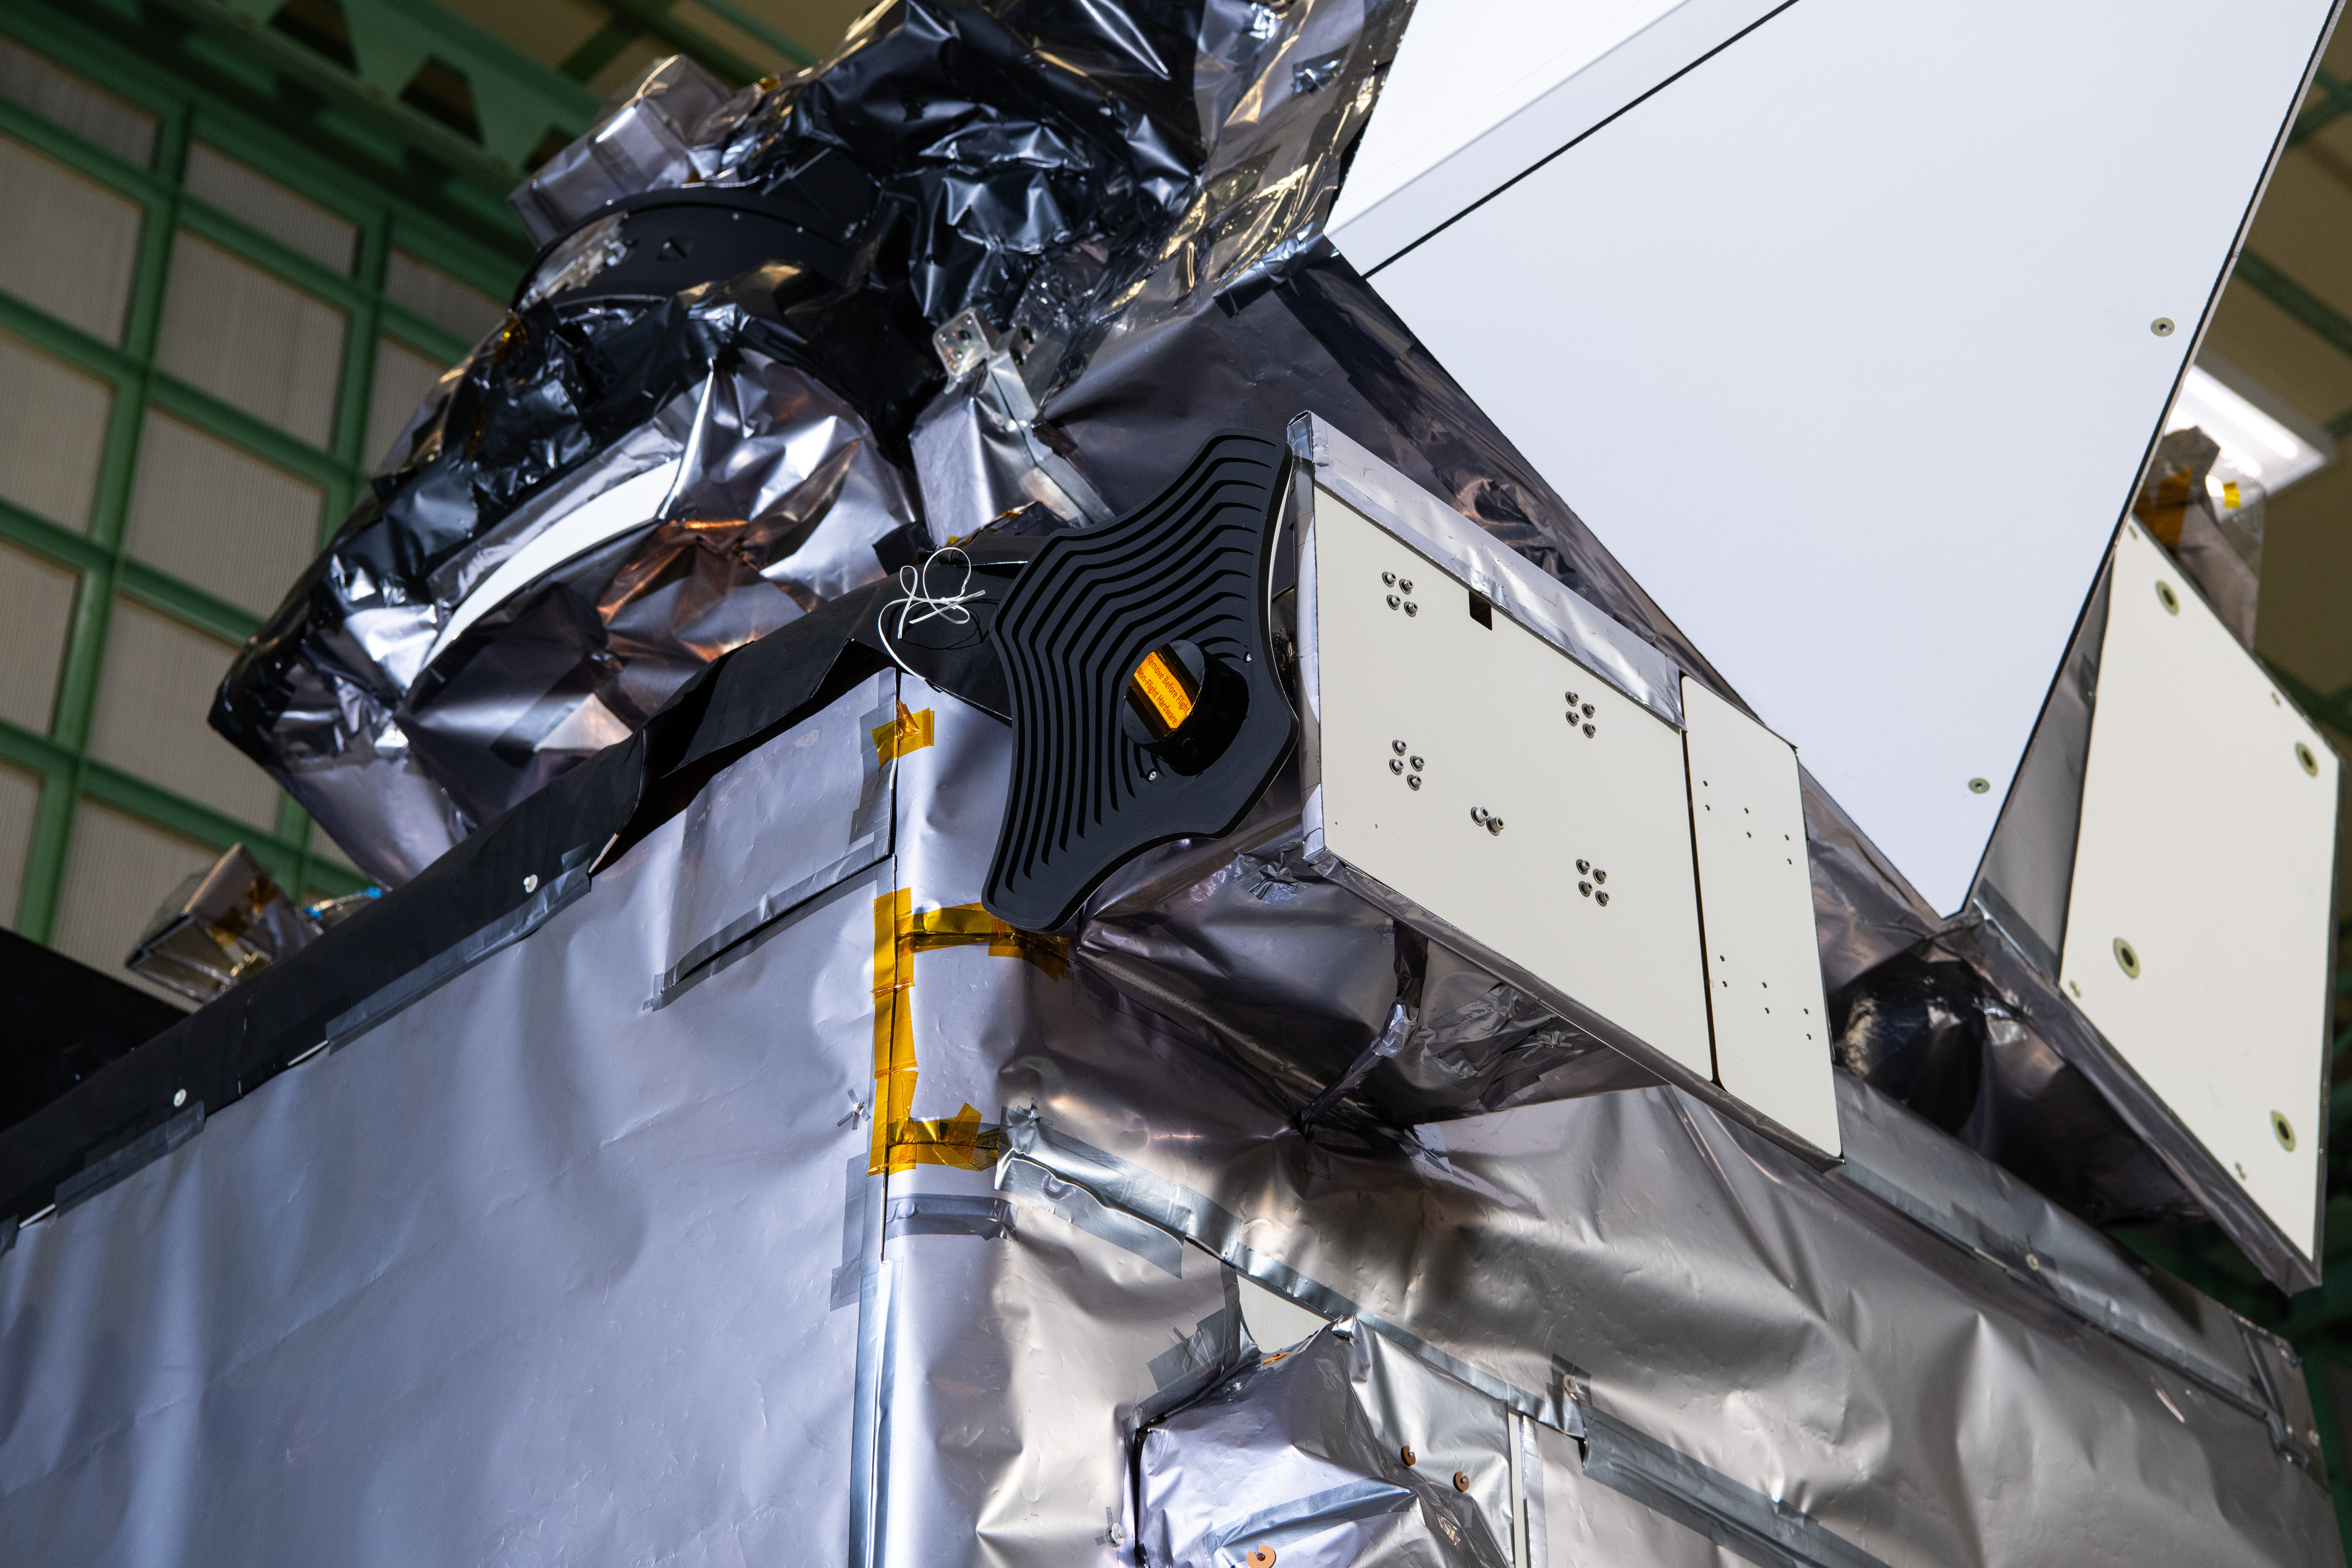

The Hyper-Angular Rainbow Polarimeter #2 (HARP2) instrument on The Plankton, Aerosol, Cloud, ocean Ecosystem (PACE) in the clean room at NASA's Goddard Space Flight Center in Greenbelt, Maryland on October 31st, 2023. HARP2 is one of three instruments on NASA's PACE observatory, it was designed and built by UMBC's Earth and Space Institute. PACE's unprecedented spectral coverage will provide the first-ever global measurements designed to identify phytoplankton community composition. The mission will make global ocean color measurements, using the Ocean Color Instrument (OCI), to provide extended data records on ocean ecology and global biogeochemistry along with polarimetry measurements, using the Spectro-polarimeter for Planetary Exploration (SPEXone) and the Hyper Angular Research Polarimeter (HARP2) to provide extended data records on clouds and aerosols. The Earth-observing satellite mission, built at Goddard Space Flight Center in Greenbelt, MD, will continue and advance observations of global ocean color, biogeochemistry, and ecology, as well as the carbon cycle, aerosols and clouds.

Credit: NASA / Denny Henry